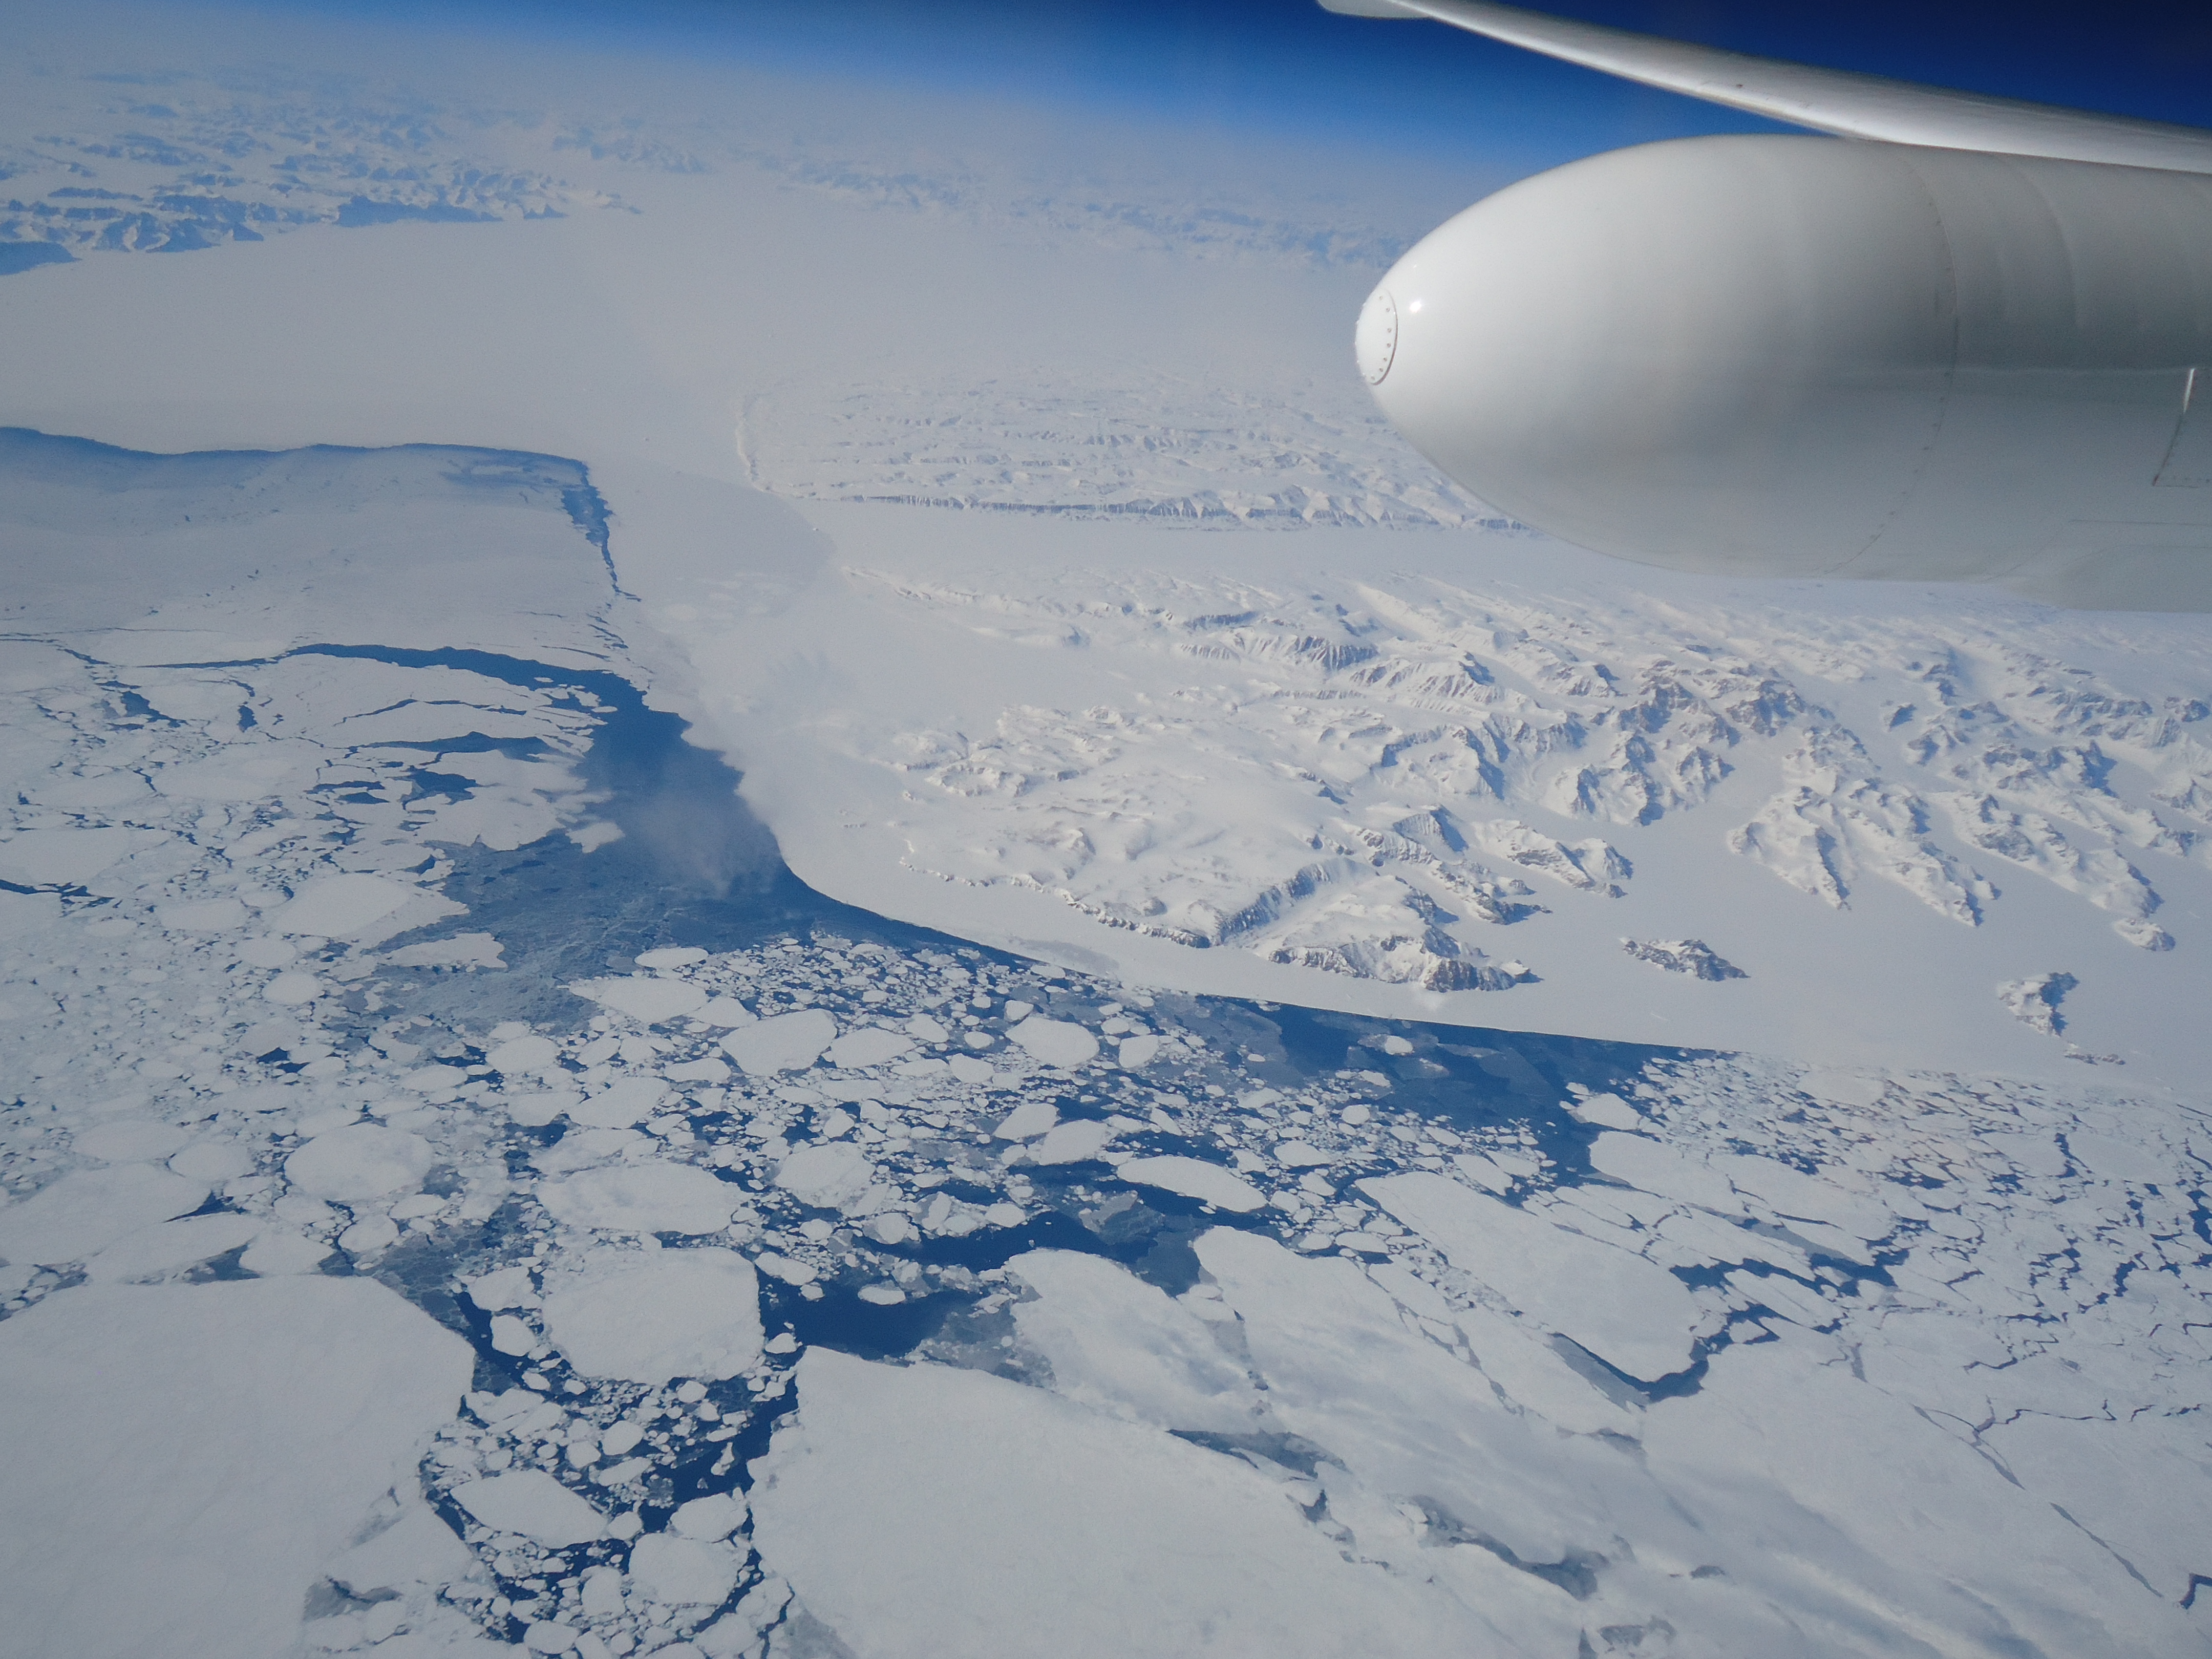

New NASA Laser Technology Reveals How Ice Measures Up

NASA's Multiple Altimeter Beam Experimental Lidar flew over Southwest Greenland's glaciers and sea ice to test a new method of measuring the height of Earth from space.

Credit: NASA/Tim Williams